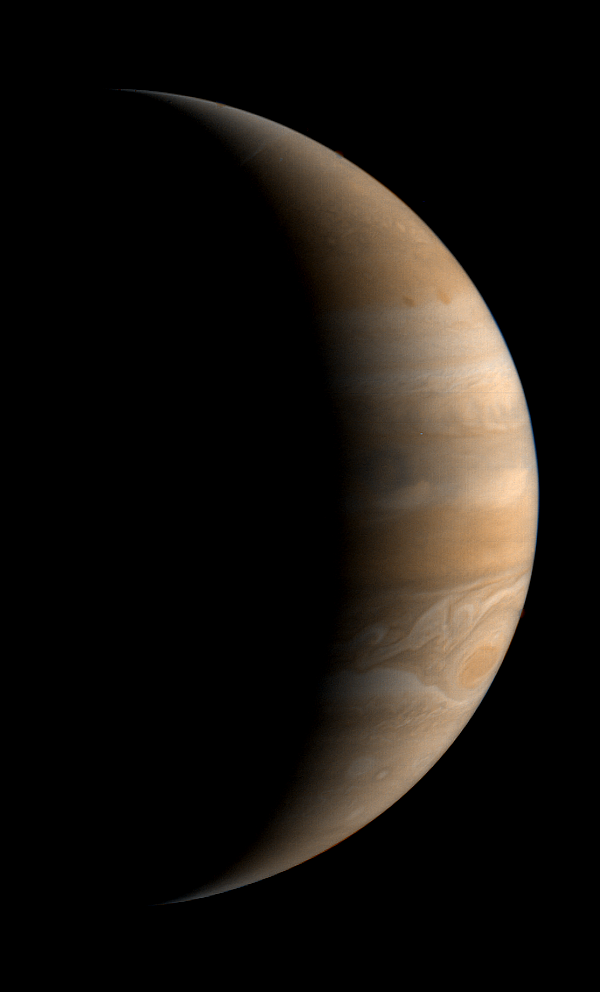

Jupiter

This crescent view of Jupiter was taken by Voyager 1 on March 24, 1979. This image was taken through three color filters and recombined to produce the color image. This photo was assembled from three black and white negatives by the Image Processing Lab at Jet Propulsion Laboratory. JPL manages and controls the Voyager project for NASA’s Office of Space Science.

Credit: NASA/JPL-Caltech